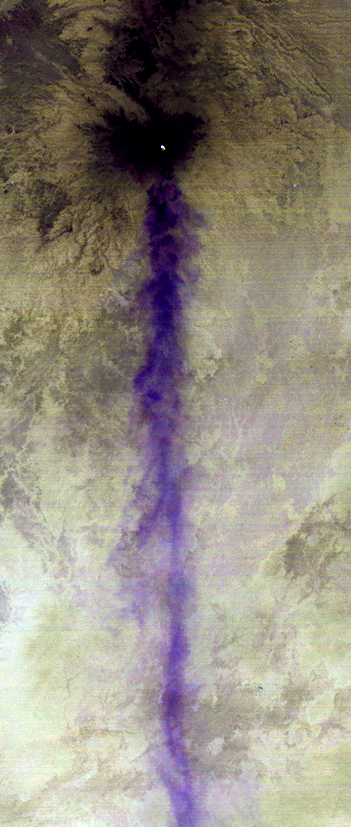

ASTER Tracks Continuing Popocatepetl Eruption

Popocatepetl, the nearly 18.000-foot-high (5,400 meters) volcano about 40 miles (60 kilometers) southeast of Mexico City, continues to spew water vapor, gas, ashes and glowing rocks from its latest eruption, which started in mid-April 2012. The Advanced Spaceborne Thermal Emission and Reflection Radiometer (ASTER) instrument on NASA’s Terra spacecraft acquired this nighttime image on April 25, 2012. Three thermal infrared channels are combined to highlight the long volcanic plume blowing toward the south. The blue color indicates that its composition is mostly water vapor. A small hotspot can be seen in the summit crater as a bright spot. The image covers an area of 3.3 by 7.7 miles (5.3 by 12.4 kilometers) and is located at 19 degrees north latitude, 98.6 degrees west longitude.

With its 14 spectral bands from the visible to the thermal infrared wavelength region and its high spatial resolution of 15 to 90 meters (about 50 to 300 feet), ASTER images Earth to map and monitor the changing surface of our planet. ASTER is one of five Earth-observing instruments launched Dec. 18, 1999, on Terra. The instrument was built by Japan’s Ministry of Economy, Trade and Industry. A joint U.S./Japan science team is responsible for validation and calibration of the instrument and data products.

The broad spectral coverage and high spectral resolution of ASTER provides scientists in numerous disciplines with critical information for surface mapping and monitoring of dynamic conditions and temporal change. Example applications are: monitoring glacial advances and retreats; monitoring potentially active volcanoes; identifying crop stress; determining cloud morphology and physical properties; wetlands evaluation; thermal pollution monitoring; coral reef degradation; surface temperature mapping of soils and geology; and measuring surface heat balance.<!–The U.S. science team is located at NASA’s Jet Propulsion Laboratory, Pasadena, Calif. The Terra mission is part of NASA’s Science Mission Directorate, Washington, D.C.

Credit: NASA/GSFC/METI/ERSDAC/JAROS, and U.S./Japan ASTER Science Team